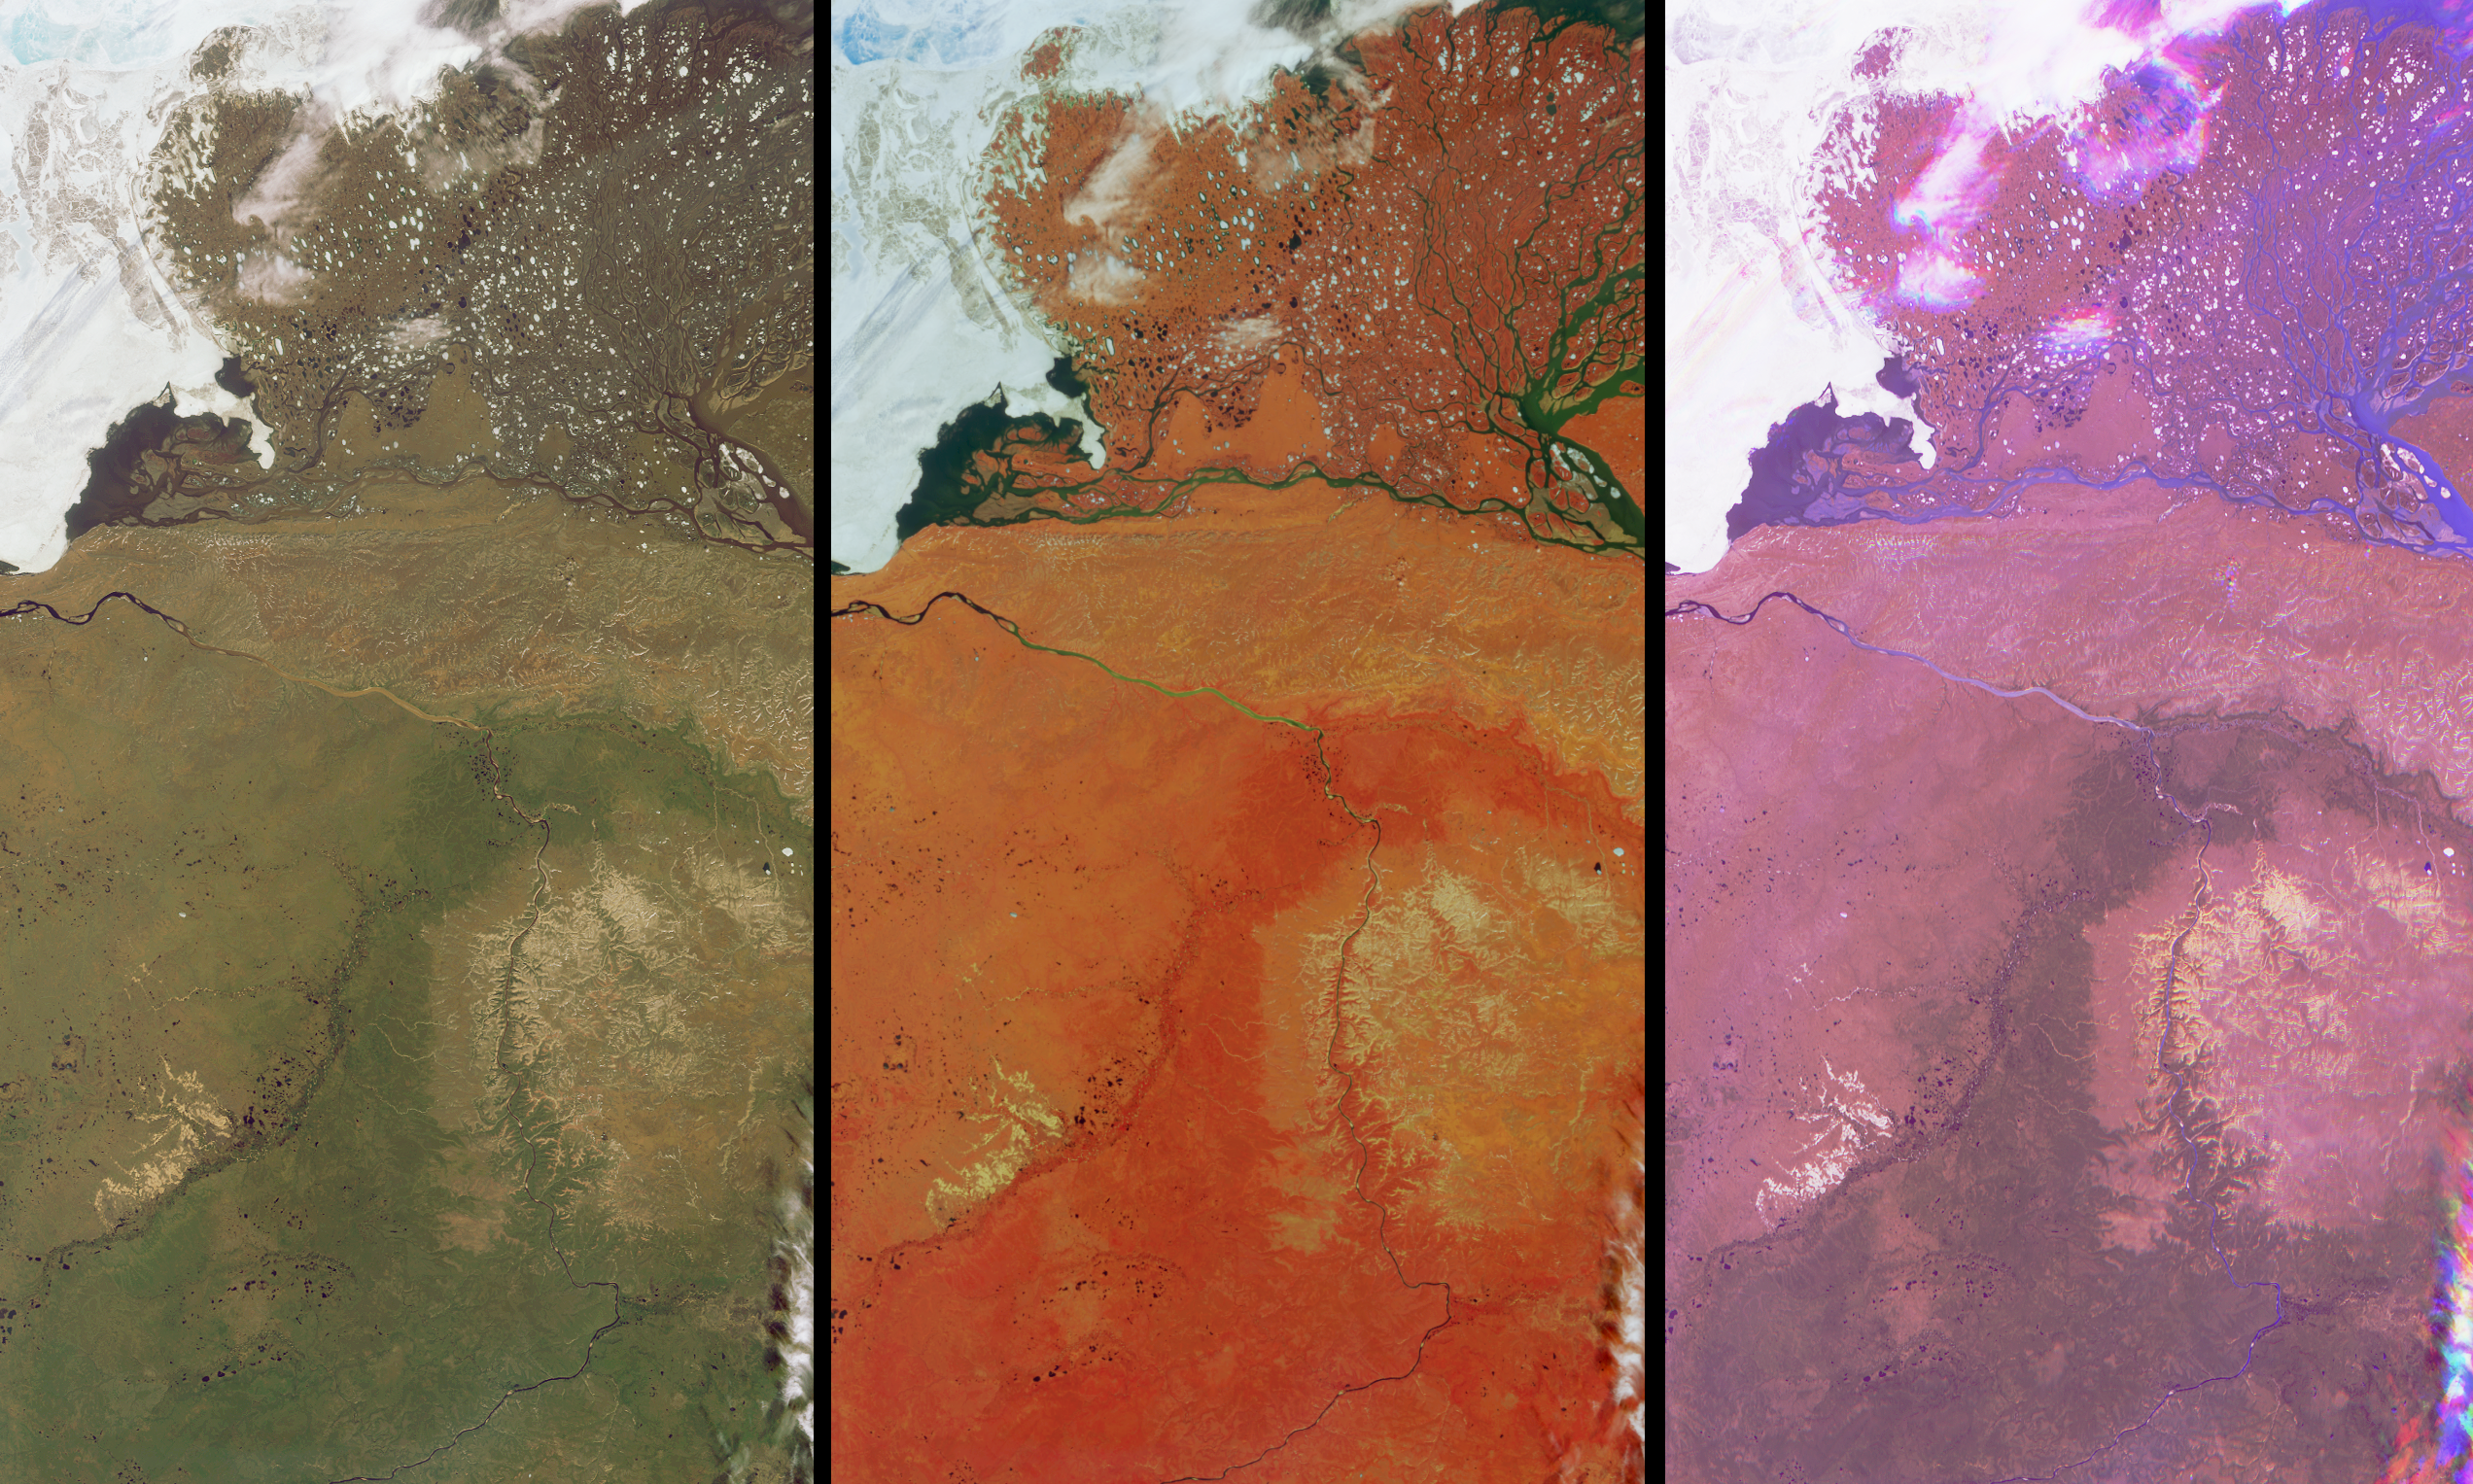

A Summer View of Russia’s Lena Delta and Olenek

These views of the Russian Arctic were acquired by NASA’s Multi-angle Imaging SpectroRadiometer (MISR) instrument on July 11, 2004, when the brief arctic summer had transformed the frozen tundra and the thousands of lakes, channels, and rivers of the Lena Delta into a fertile wetland, and when the usual blanket of thick snow had melted from the vast plains and taiga forests. This set of three images cover an area in the northern part of the Eastern Siberian Sakha Republic. The Olenek River wends northeast from the bottom of the images to the upper left, and the top portions of the images are dominated by the delta into which the mighty Lena River empties when it reaches the Laptev Sea. At left is a natural color image from MISR’s nadir (vertical-viewing) camera, in which the rivers appear murky due to the presence of sediment, and photosynthetically-active vegetation appears green. The center image is also from MISR’s nadir camera, but is a false color view in which the predominant red color is due to the brightness of vegetation at near-infrared wavelengths. The most photosynthetically active parts of this area are the Lena Delta, in the lower half of the image, and throughout the great stretch of land that curves across the Olenek River and extends northeast beyond the relatively barren ranges of the Volyoi mountains (the pale tan-colored area to the right of image center).

The right-hand image is a multi-angle false-color view made from the red band data of the 60º backward, nadir, and 60º forward cameras, displayed as red, green and blue, respectively. Water appears blue in this image because sun glitter makes smooth, wet surfaces look brighter at the forward camera’s view angle. Much of the landscape and many low clouds appear purple since these surfaces are both forward and backward scattering, and clouds that are further from the surface appear in a different spot for each view angle, creating a rainbow-like appearance. However, the vegetated region that is darker green in the natural color nadir image, also appears to exhibit a faint greenish hue in the multi-angle composite. A possible explanation for this subtle green effect is that the taiga forest trees (or dwarf-shrubs) are not too dense here. Since the nadir camera is more likly to observe any gaps between the trees or shrubs, and since the vegetation is not as bright (in the red band) as the underlying soil or surface, the brighter underlying surface results in an area that is relatively brighter at the nadir view angle. Accurate maps of vegetation structural units are an essential part of understanding the seasonal exchanges of energy and water at the Earth’s surface, and of preserving the biodiversity in these regions.

The Multiangle Imaging SpectroRadiometer observes the daylit Earth continuously and every 9 days views the entire globe between 82° north and 82° south latitude. These data products were generated from a portion of the imagery acquired during Terra orbit 24273. The panels cover an area of about 230 kilometers x 420 kilometers, and utilize data from blocks 30 to 34 within World Reference System-2 path 134.

MISR was built and is managed by NASA’s Jet Propulsion Laboratory, Pasadena, CA, for NASA’s Office of Earth Science, Washington, DC. The Terra satellite is managed by NASA’s Goddard Space Flight Center, Greenbelt, MD. JPL is a division of the California Institute of Technology.

Credit: NASA/GSFC/LaRC/JPL, MISR Team.